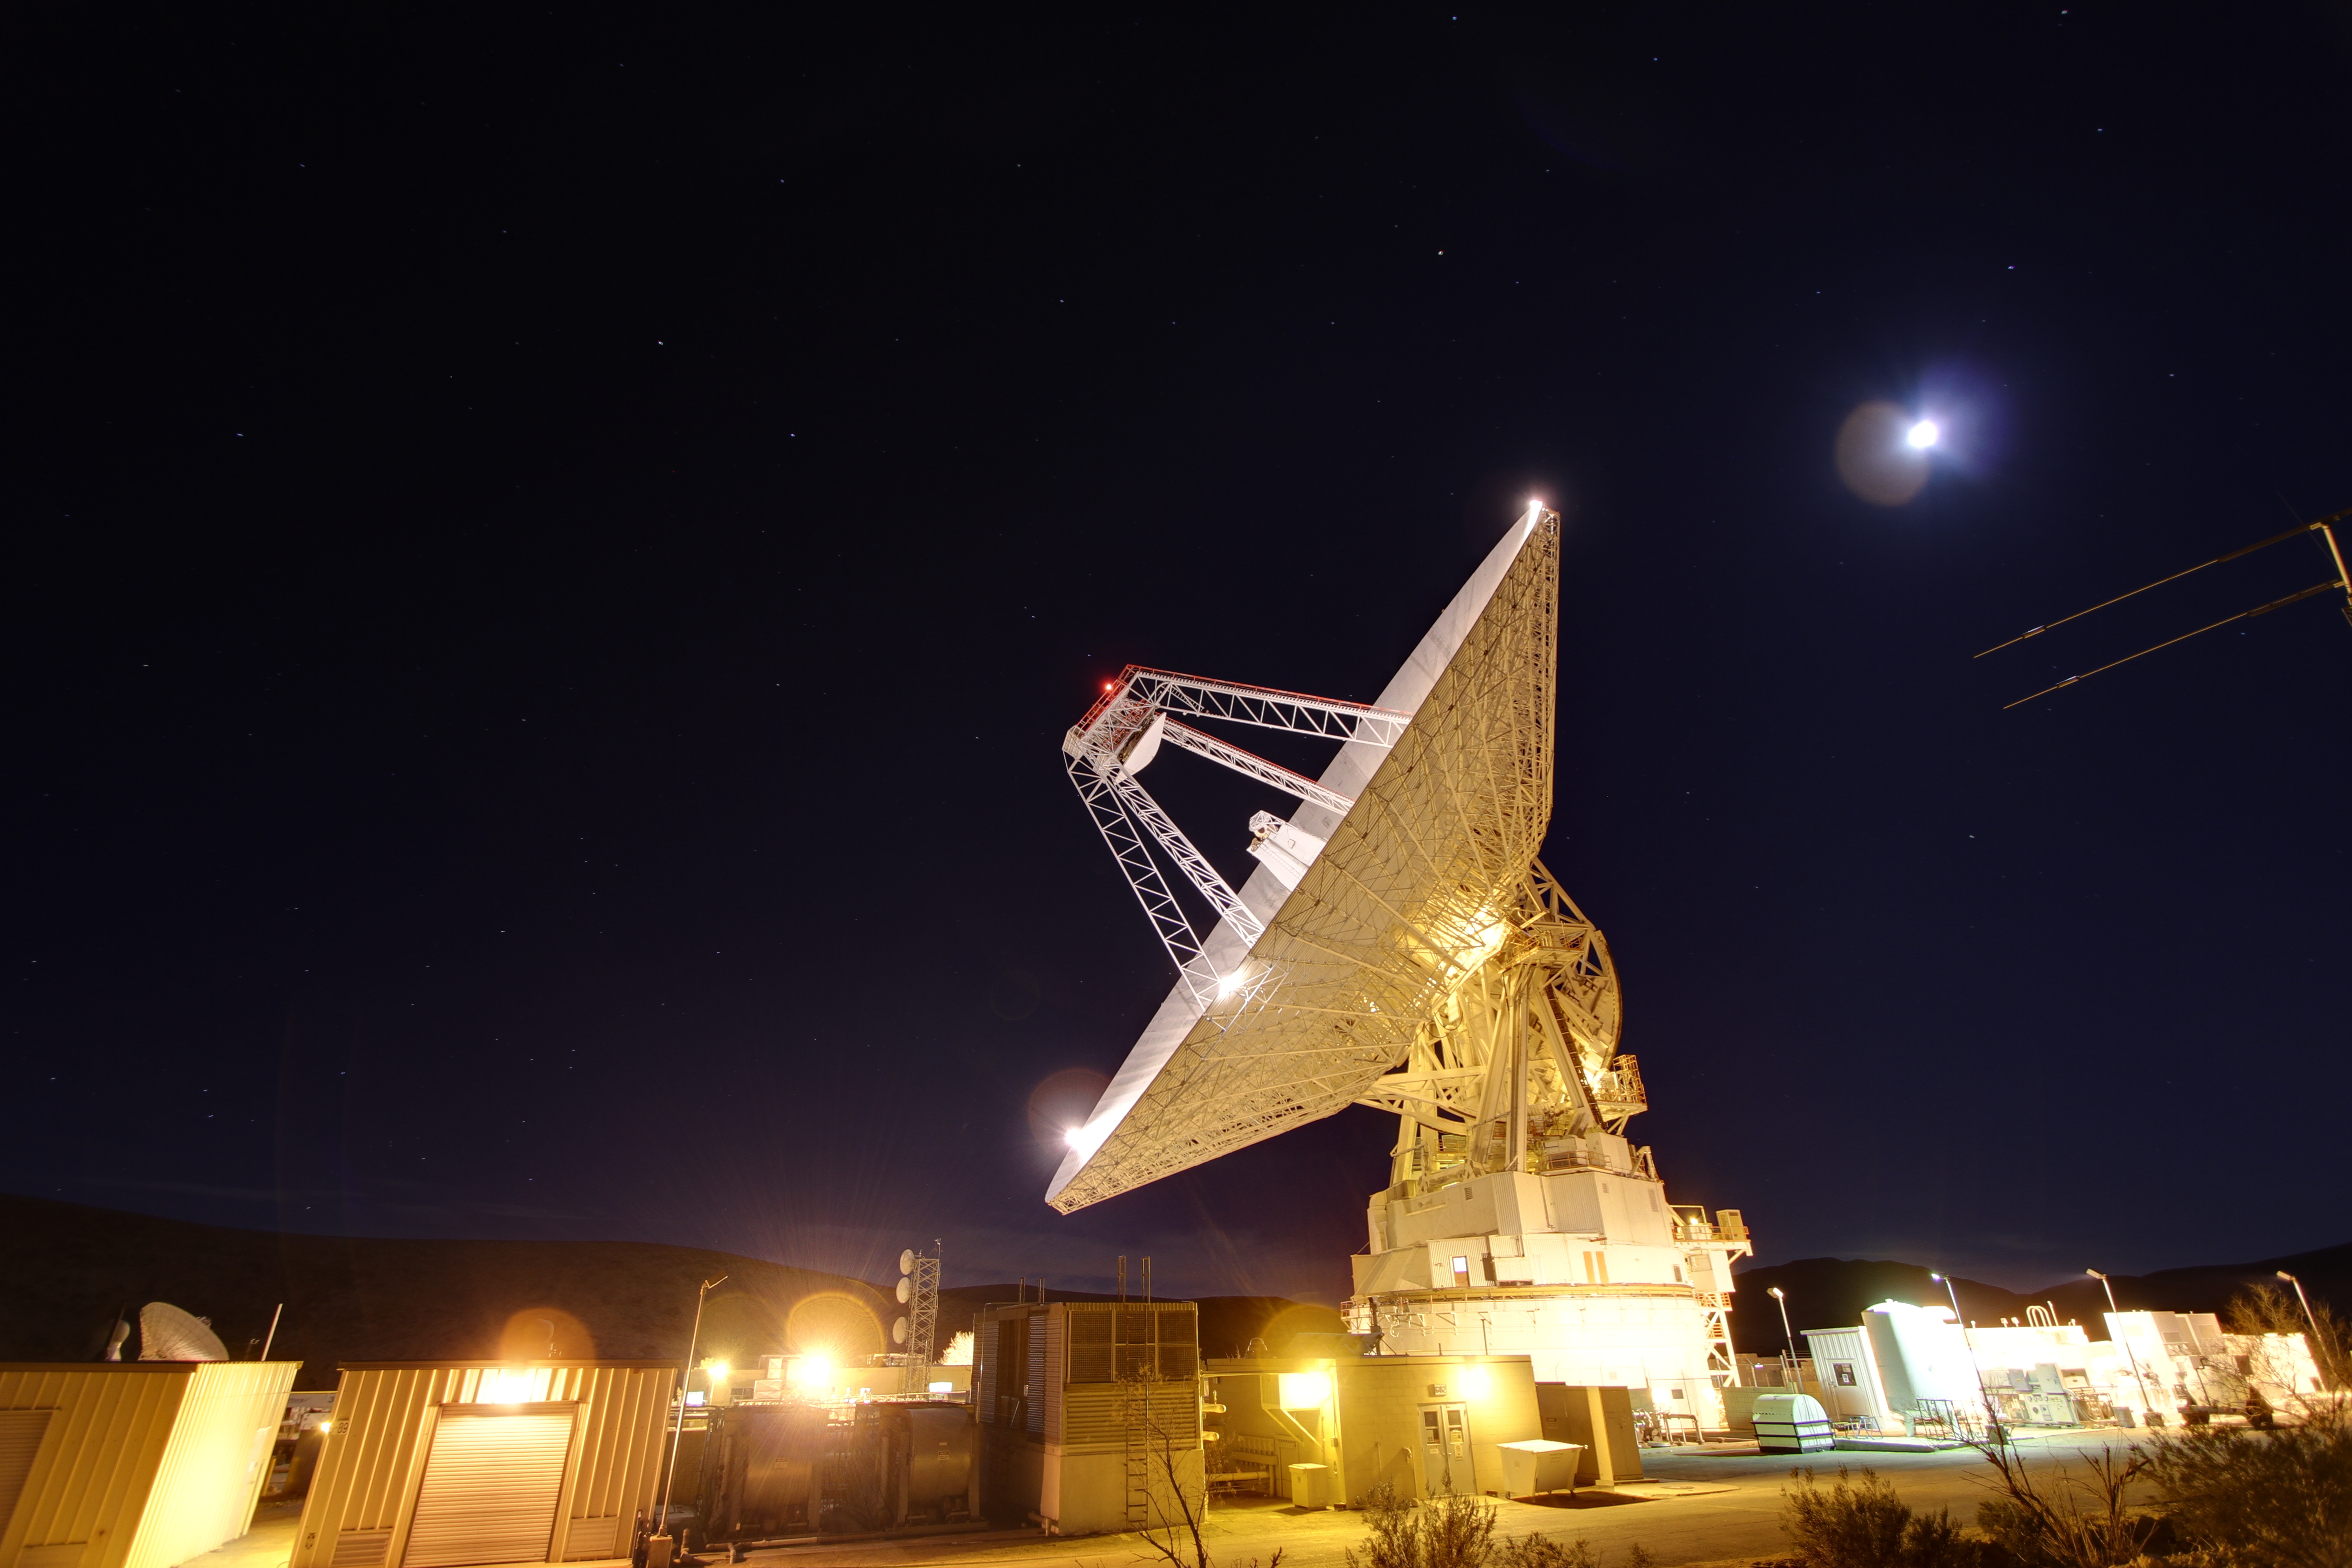

Goldstone 70-Meter

Late night in the desert: Goldstone’s 230-foot (70-meter) antenna tracks spacecraft day and night. This photograph was taken on Jan. 11, 2012.

The Goldstone Deep Space Communications Complex, located in the Mojave Desert in California, is one of three complexes that comprise NASA’s Deep Space Network (DSN). The DSN provides radio communications for all of NASA’s interplanetary spacecraft and is also utilized for radio astronomy and radar observations of the solar system and the universe.

JPL, a division of the California Institute of Technology in Pasadena, manages the Deep Space Network for NASA.

Credit: NASA/JPL-Caltech